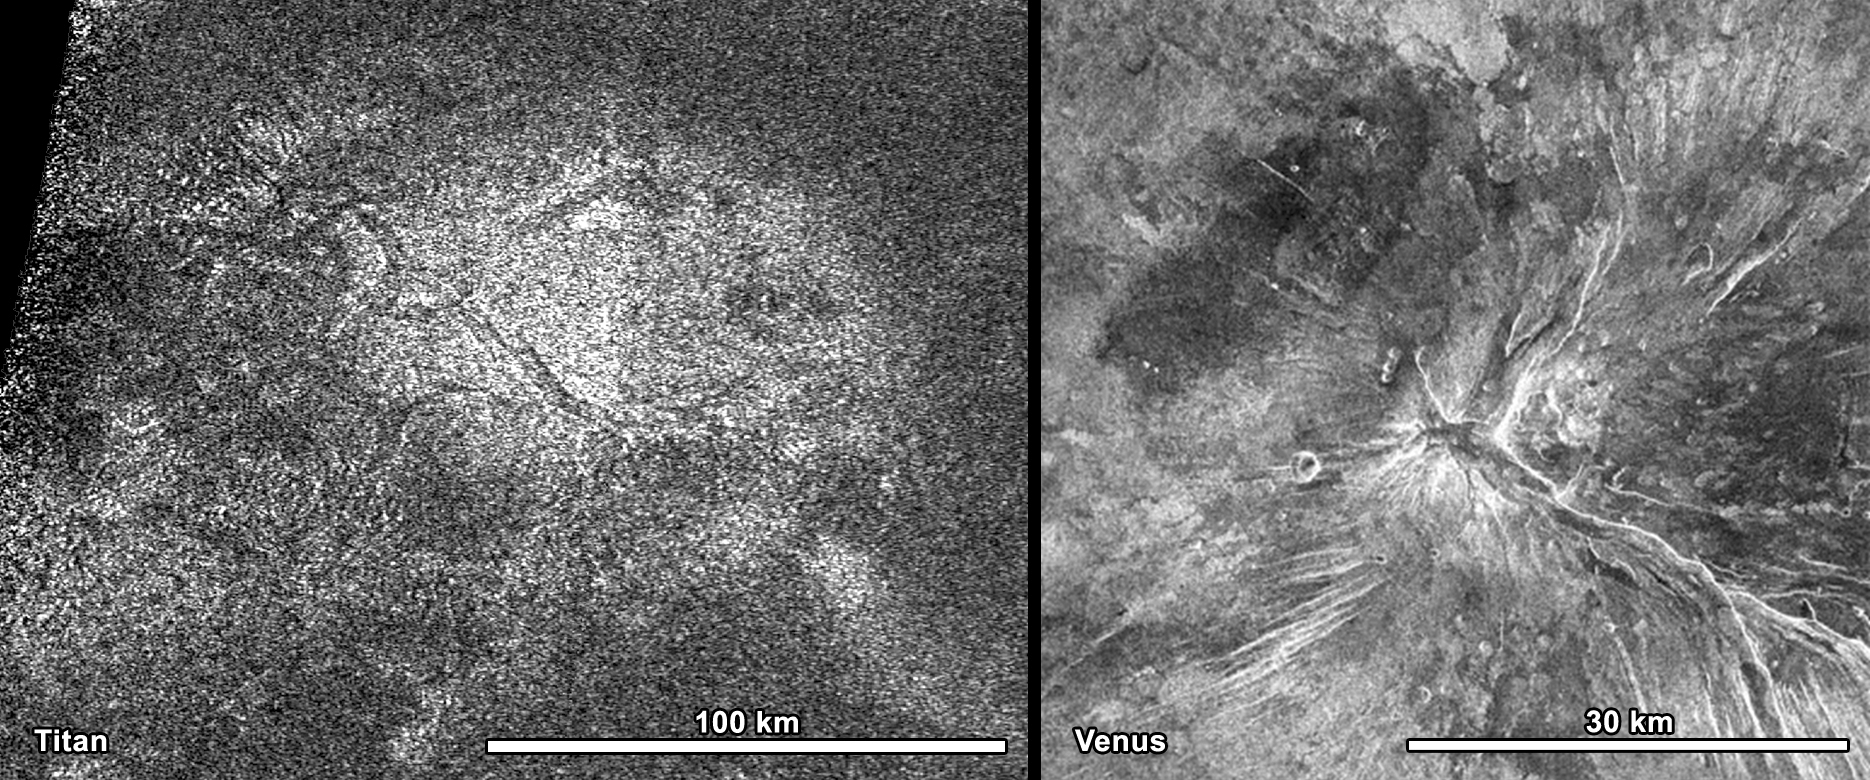

Titan’s Hot Cross Bun

NASA’s Cassini spacecraft obtained this image of a feature shaped like a hot cross bun in the northern region of Titan (left) that bears a striking resemblance to a similar feature on Venus (right). The Titan image was obtained by Cassini’s radar instrument on May 22, 2012. The bun is located at about 38.5 degrees north latitude and 203 degrees west longitude. This image is taken from a longer radar swath, which is about 3,200 miles (5,200 kilometers) long and about 400 miles (600 kilometers) at its widest.

The circular feature shown, which looks like a giant hot cross bun, is about 43 miles (70 kilometers) in diameter with near-perpendicular markings about 37 miles (60 kilometers) wide, meeting at its center. The illumination for this synthetic aperture radar image is from the right. Similar features are seen on other planets. In a synthetic aperture radar image of Venus by NASA’s Magellan spacecraft, this radar-bright circular-shaped region of 20 miles (30 kilometers) across lies at the summit of a large volcano called Kunapipi Mons (at about 33.3 degrees south latitude and 85.5 degrees west longitude on Venus). This comparison leads to the interpretation that the Titan crosses are also fractures caused by uplift from below. Steam often causes the top of bread to lift and stretch, but on Titan some other force, such as rising cryomagma, may have uplifted the surface, leading to the crossed cracks.

The Cassini-Huygens mission is a cooperative project of NASA, the European Space Agency and the Italian Space Agency. NASA’s Jet Propulsion Laboratory, a division of the California Institute of Technology in Pasadena, manages the mission for NASA’s Science Mission Directorate, Washington, DC. The Cassini orbiter was designed, developed and assembled at JPL. The radar instrument was built by JPL and the Italian Space Agency, working with team members from the United States and several European countries.

Credit: NASA/JPL-Caltech/ASI